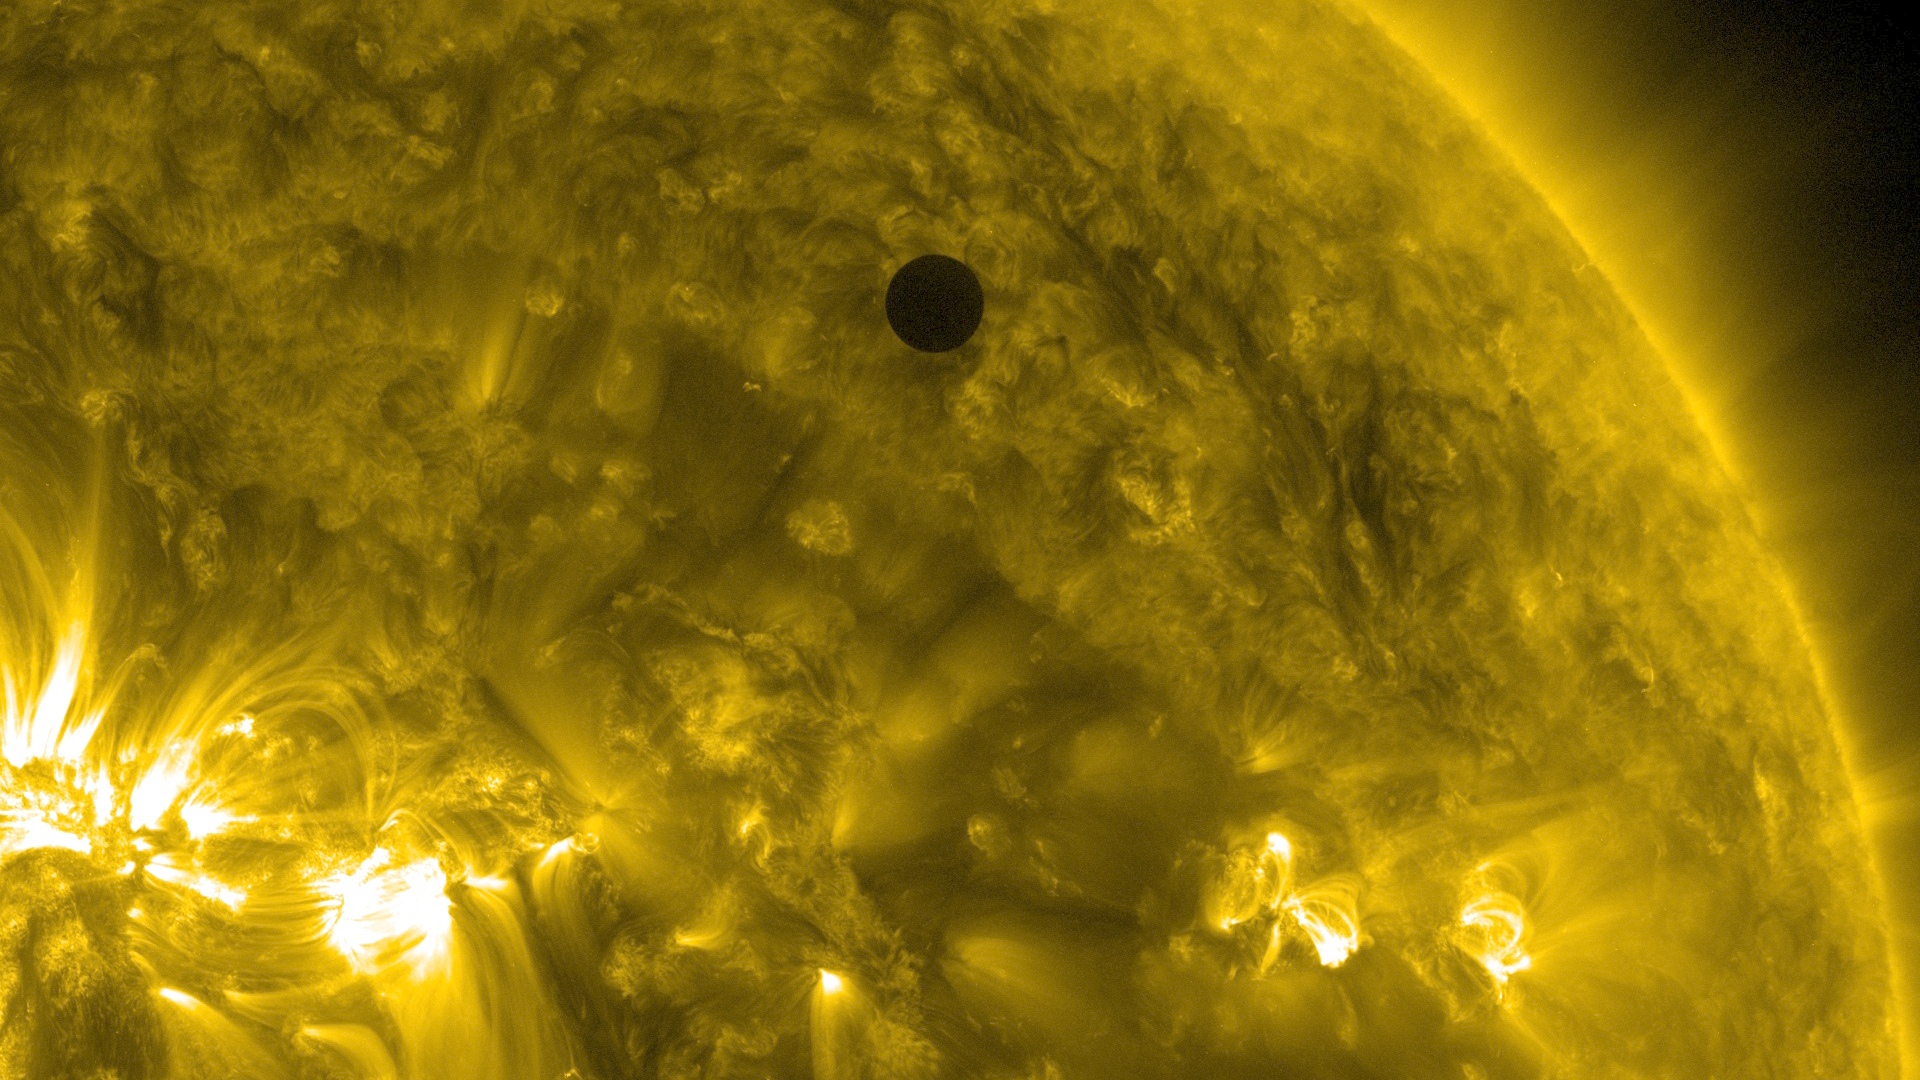

SDO's Ultra-high Definition View of 2012 Venus Transit - 171 Angstrom

NASA image captured June 5, 2012. On June 5-6 2012, SDO is collecting images of one of the rarest predictable solar events: the transit of Venus across the face of the sun. This event happens in pairs eight years apart that are separated from each other by 105 or 121 years. The last transit was in 2004 and the next will not happen until 2117.

Credit: NASA/SDO, AIA